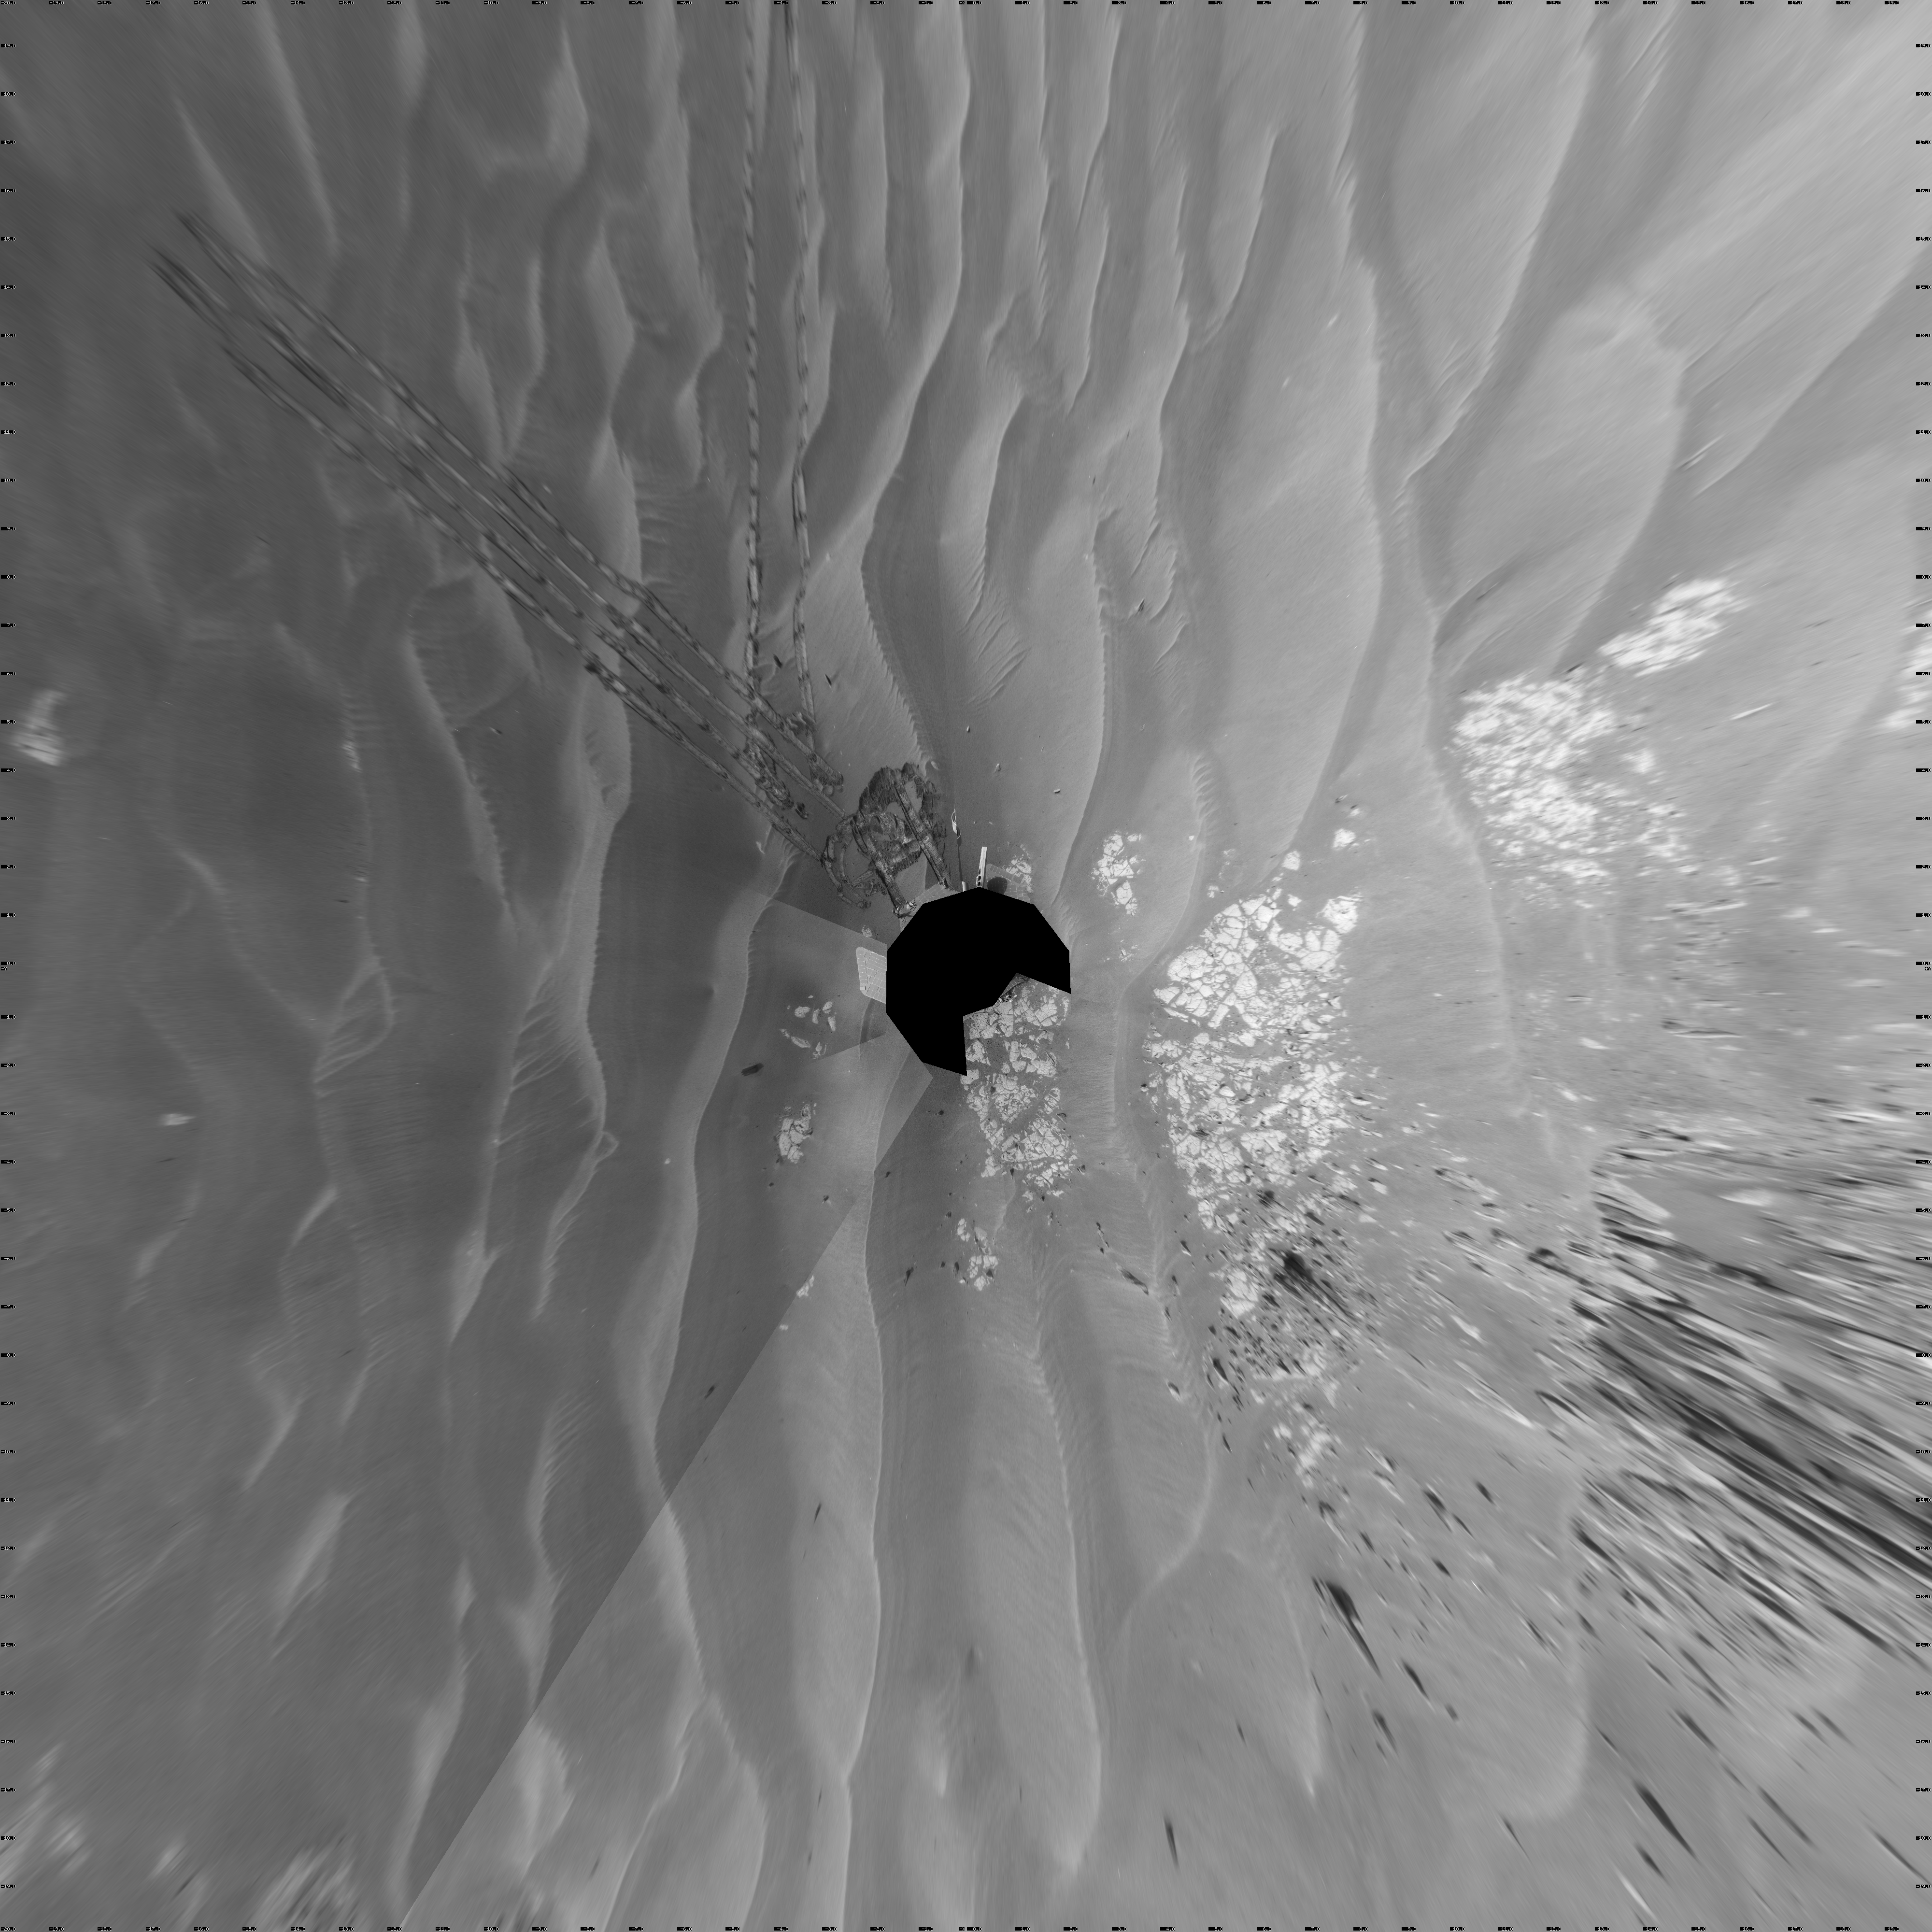

Opportunity at ‘Cook Islands’ (Vertical)

NASA’s Mars Exploration Rover Opportunity used its navigation camera to take the images combined into this full-circle view of the rover’s surroundings during the 1,825th Martian day, or sol, of Opportunity’s surface mission (March 12, 2009). North is at the top.

This view is presented as a vertical projection with geometric seam correction.

The rover had driven half a meter (1.5 feet) earlier on Sol 1825 to fine-tune its location for placing its robotic arm onto an exposed patch of outcrop including a target area informally called “Cook Islands.” On the preceding sol, Opportunity turned around to drive frontwards and then drove 4.5 meters (15 feet) toward this outcrop. The tracks from the SOl 1824 drive are visible near the center of this view at about the 11 o’clock position. For scale, the distance between the parallel wheel tracks is about 1 meter (about 40 inches). Opportunity had previously been driving backward as a strategy to redistribute lubrication in a wheel drawing more electrical current than usual.

The outcrop exposure that includes “Cook Islands” is visible just below the center of the image.

The terrain in this portion of Mars’ Meridiani Planum region includes dark-toned sand ripples and lighter-toned bedrock.

Credit: NASA/JPL-Caltech